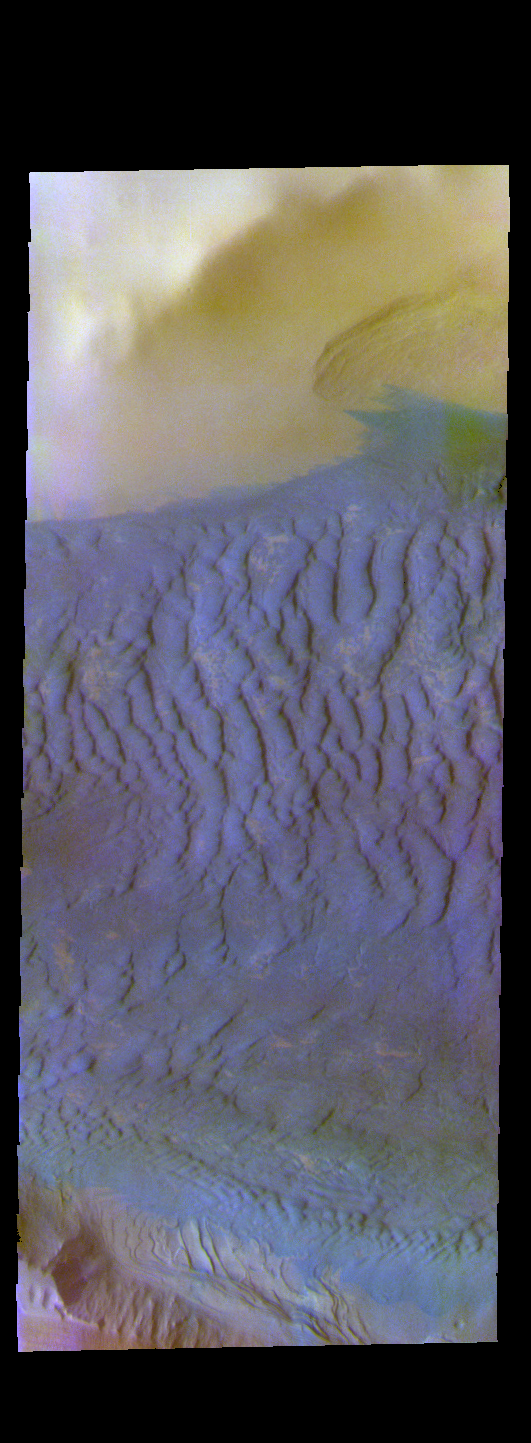

Dunes Near the South Pole – False Color

The THEMIS VIS camera contains 5 filters. The data from different filters can be combined in multiple ways to create a false color image. These false color images may reveal subtle variations of the surface not easily identified in a single band image. Today’s false color image shows a field of dunes in an unnamed crater. This crater has been partially covered by the polar ice of Ultima Lingula. The dunes are bounded by ice on one side and the rim of the crater on the other side. Dunes at high latitudes — near the polar caps — are affected by seasonal frost and ice. The interactions with frost/ice reduces the amount of movement of sand grains within the dunes. This changes the morphology of near-polar dunes when compared to dunes at lower latitudes where ice/frost do not occur as frequently.

Credit: NASA/JPL-Caltech/ASU